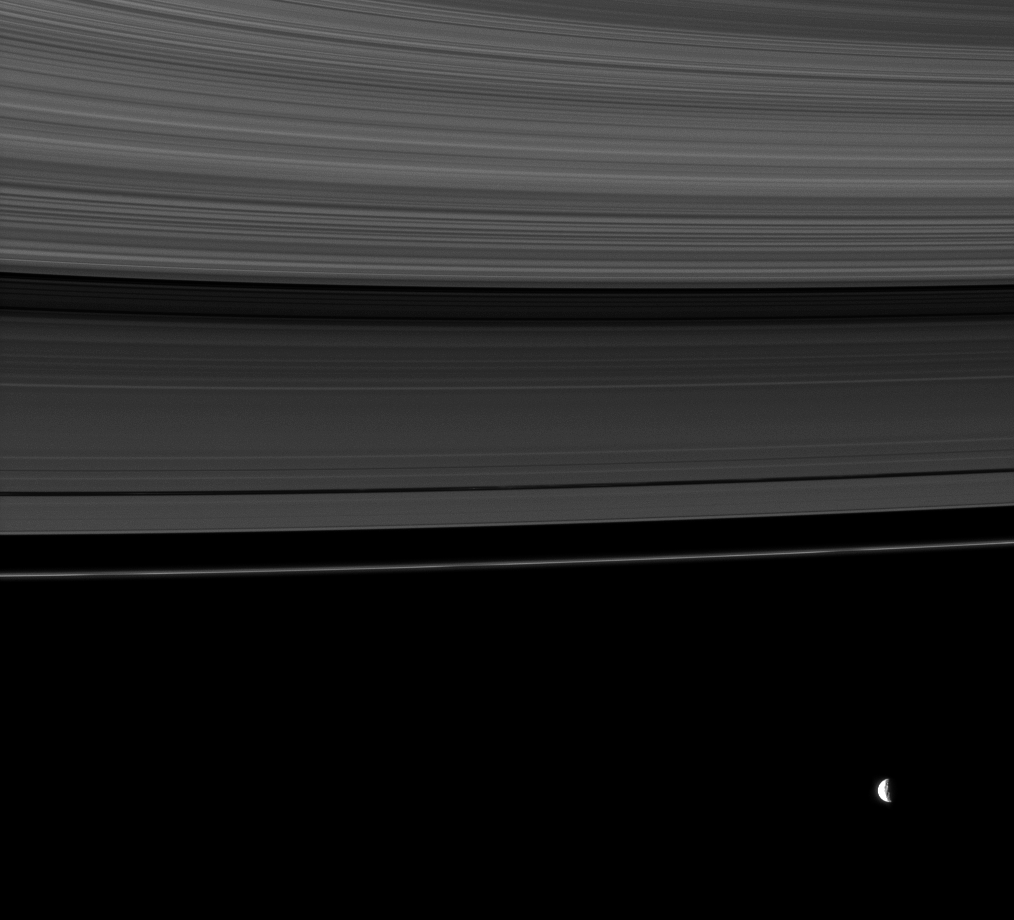

Resonance Moon and Rings

The rings share this view with Mimas, a moon whose gravity influences the rings.

To learn more about Mimas’ gravitational influences, or resonances, see PIA10421 and PIA07537. Mimas (396 kilometers, or 246 miles across) was overexposed in this image and has been dimmed by a factor of four relative to the rest of the image.

This view looks toward the northern, sunlit side of the rings from about 9 degrees above the ringplane.

The image was taken in visible light with the Cassini spacecraft narrow-angle camera on Sept. 7, 2009. The view was acquired at a distance of approximately 2.9 million kilometers (1.8 million miles) from Saturn. Image scale is 17 kilometers (11 miles) per pixel.

The Cassini-Huygens mission is a cooperative project of NASA, the European Space Agency and the Italian Space Agency. The Jet Propulsion Laboratory, a division of the California Institute of Technology in Pasadena, manages the mission for NASA’s Science Mission Directorate, Washington, D.C. The Cassini orbiter and its two onboard cameras were designed, developed and assembled at JPL. The imaging operations center is based at the Space Science Institute in Boulder, Colo.

Credit: NASA/JPL/Space Science Institute